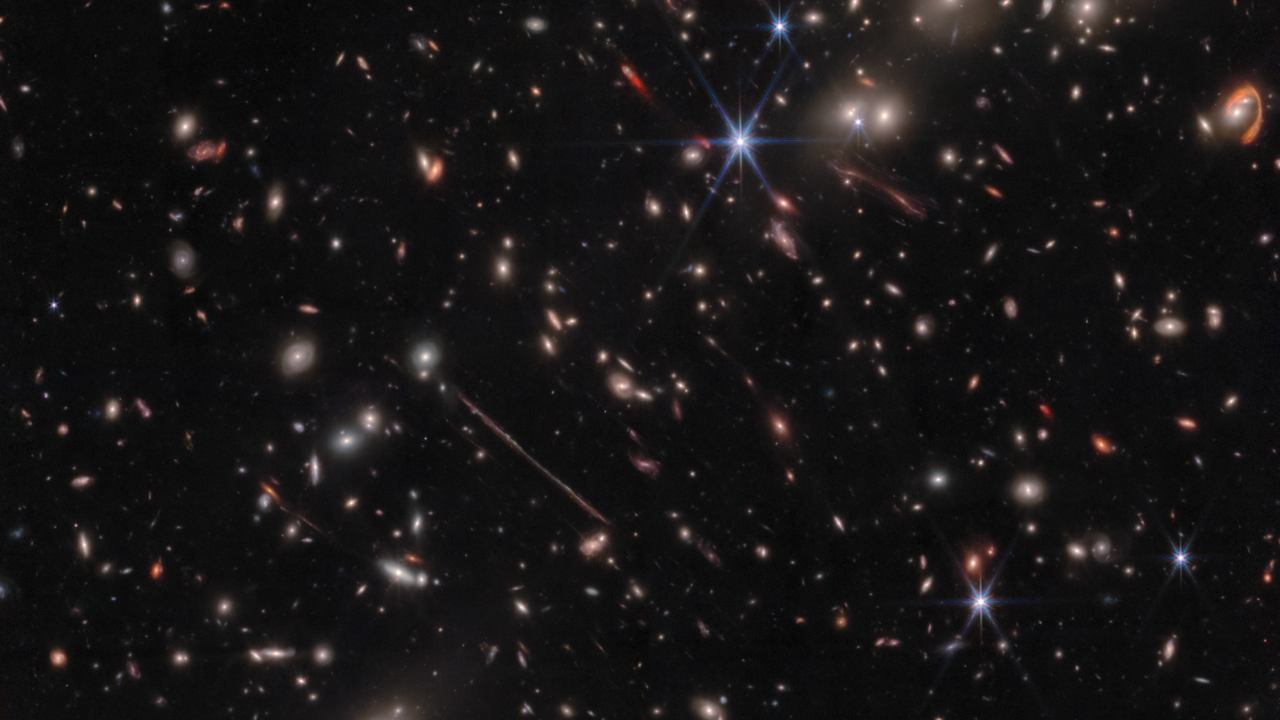

Tour of El Gordo Galaxy Cluster

In July 2022, NASA's James Webb Space Telescope observed El Gordo, a galaxy cluster that existed 6.2 billion years after the big bang. It was selected as the most massive galaxy cluster known at that time in cosmic history. The resulting image reveals a variety of gravitationally lensed galaxies, including striking objects nicknamed the Fishhook and the Thin One. Come with us on a video tour of this new infrared image from Webb.

Credit: Image: NASA, ESA, CSA; Science: Jose Diego (IFCA), Brenda Frye (University of Arizona), Patrick Kamieneski (ASU), Timothy Carleton (ASU), Rogier Windhorst (ASU); Image Processing: Alyssa Pagan (STScI), Jake Summers (ASU), Jordan D'Silva (UWA), Anton Koekemoer (STScI), Aaron Robotham (UWA), Rogier Windhorst (ASU); Video: Danielle Kirshenblat (STScI)